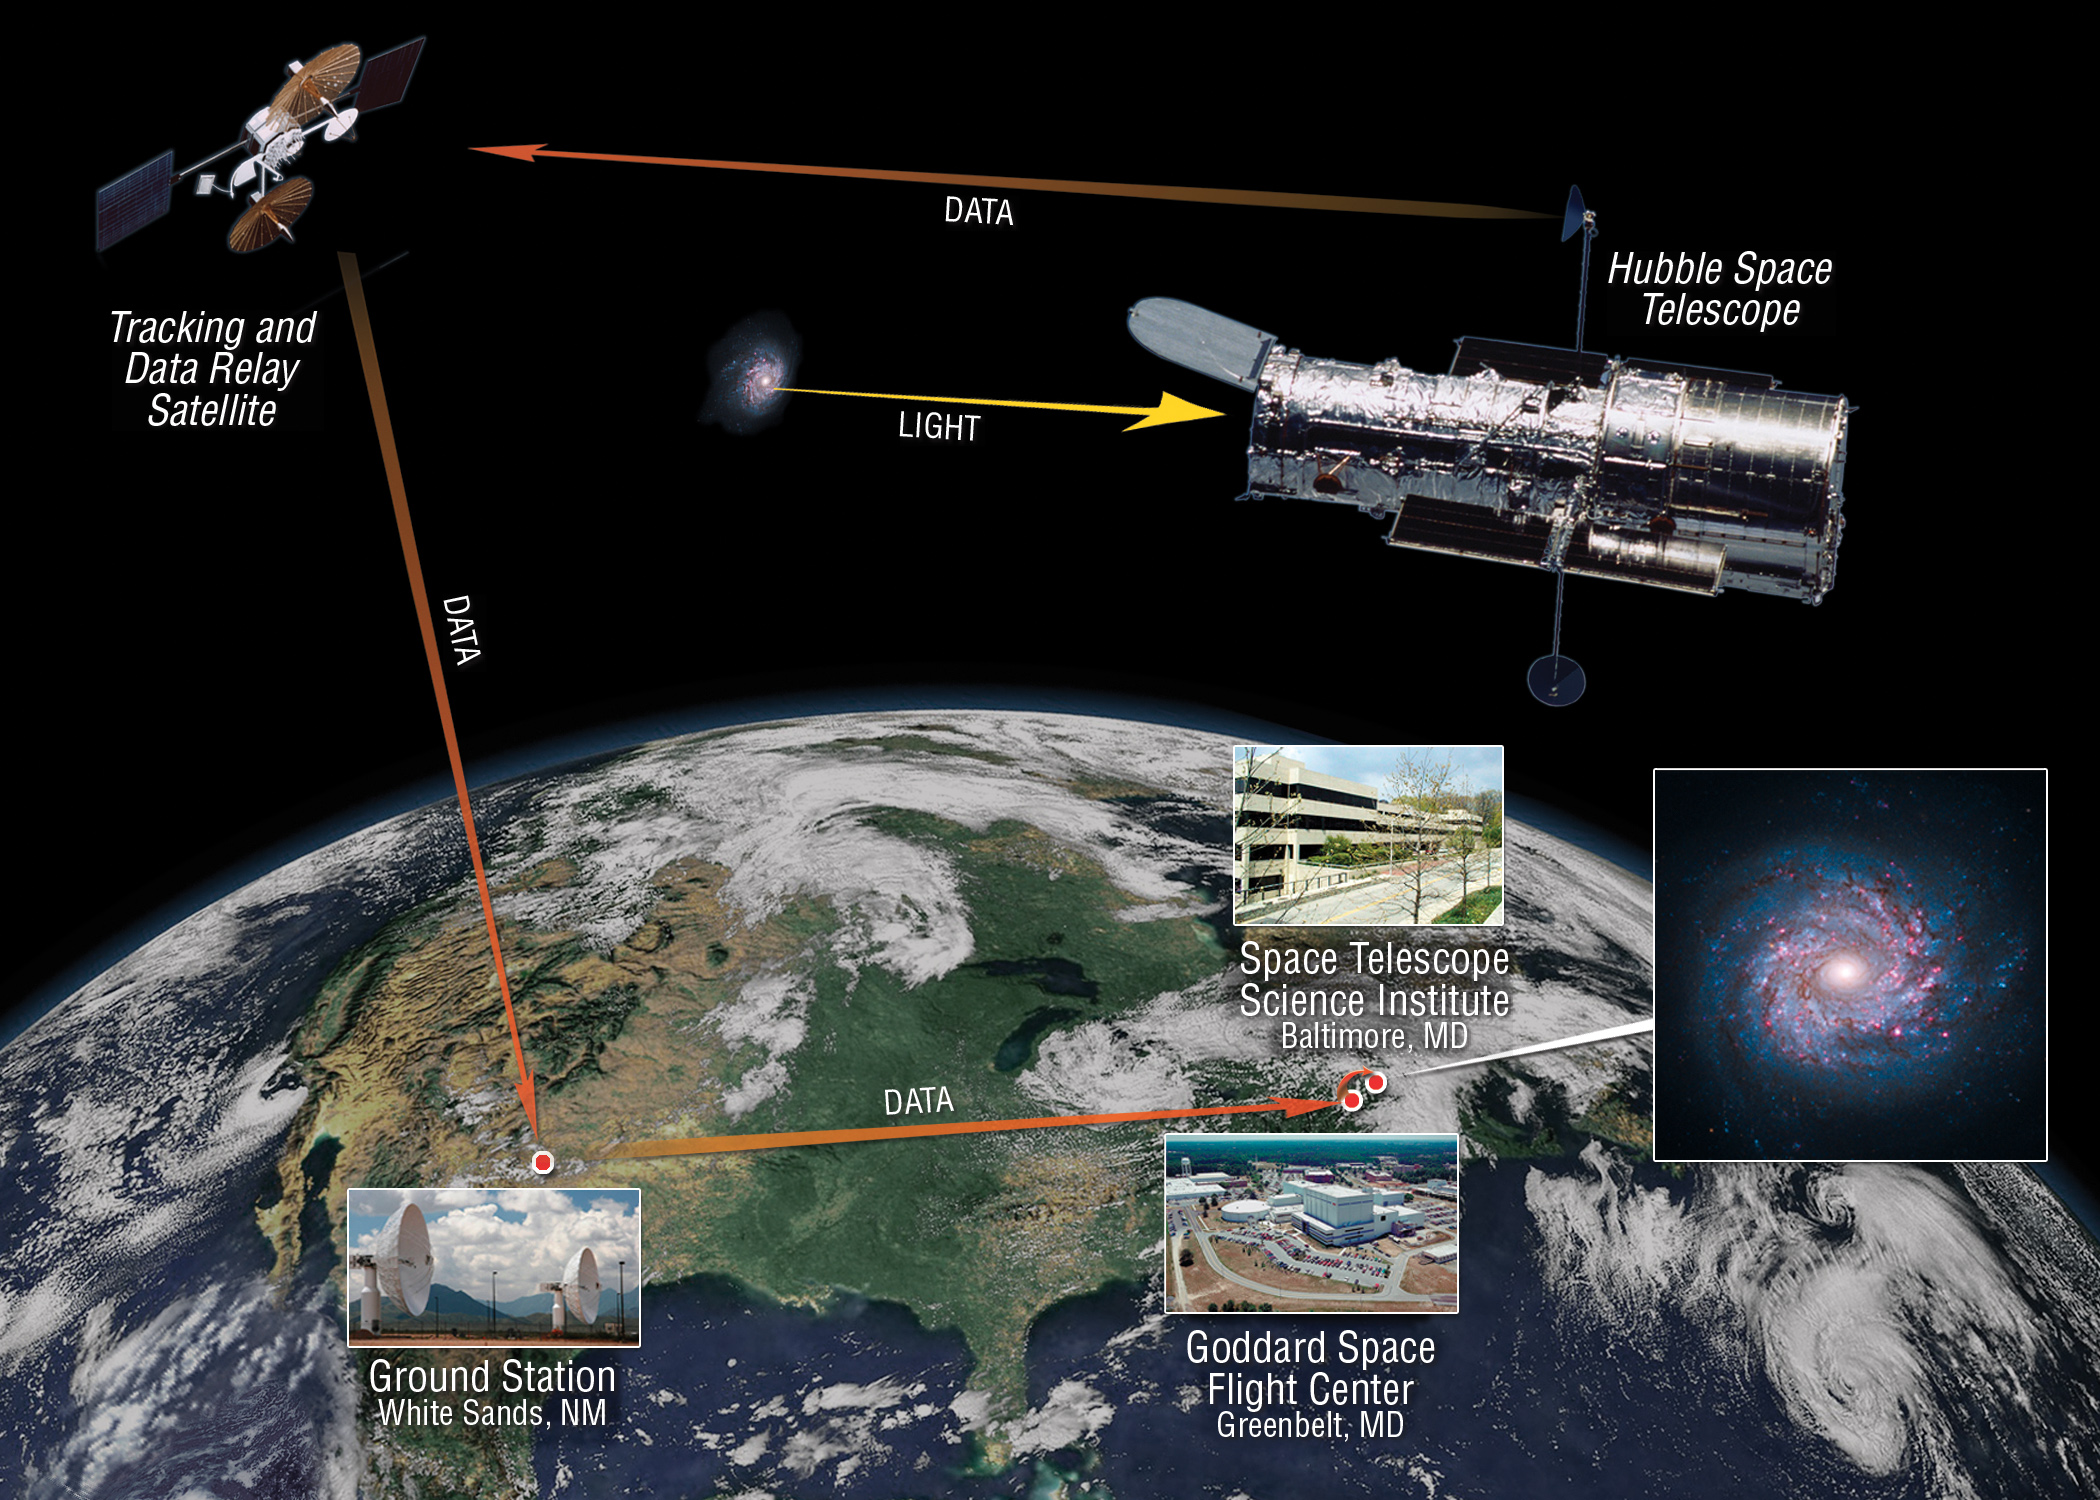

Hubble’s Data Pipeline

This image illustrates the path that science and engineering information from the Hubble Space Telescope takes from space to Earth. After Hubble observes a target, it transmits the information through the high-gain antennas. The Tracking and Data Relay Satellites and the White Sands Complex relay the signals to NASA’s Goddard Space Flight Center. Once checked for quality, the data is sent on to the Space Telescope Science Institute for calibration, archiving and distribution.

Credit: NASA